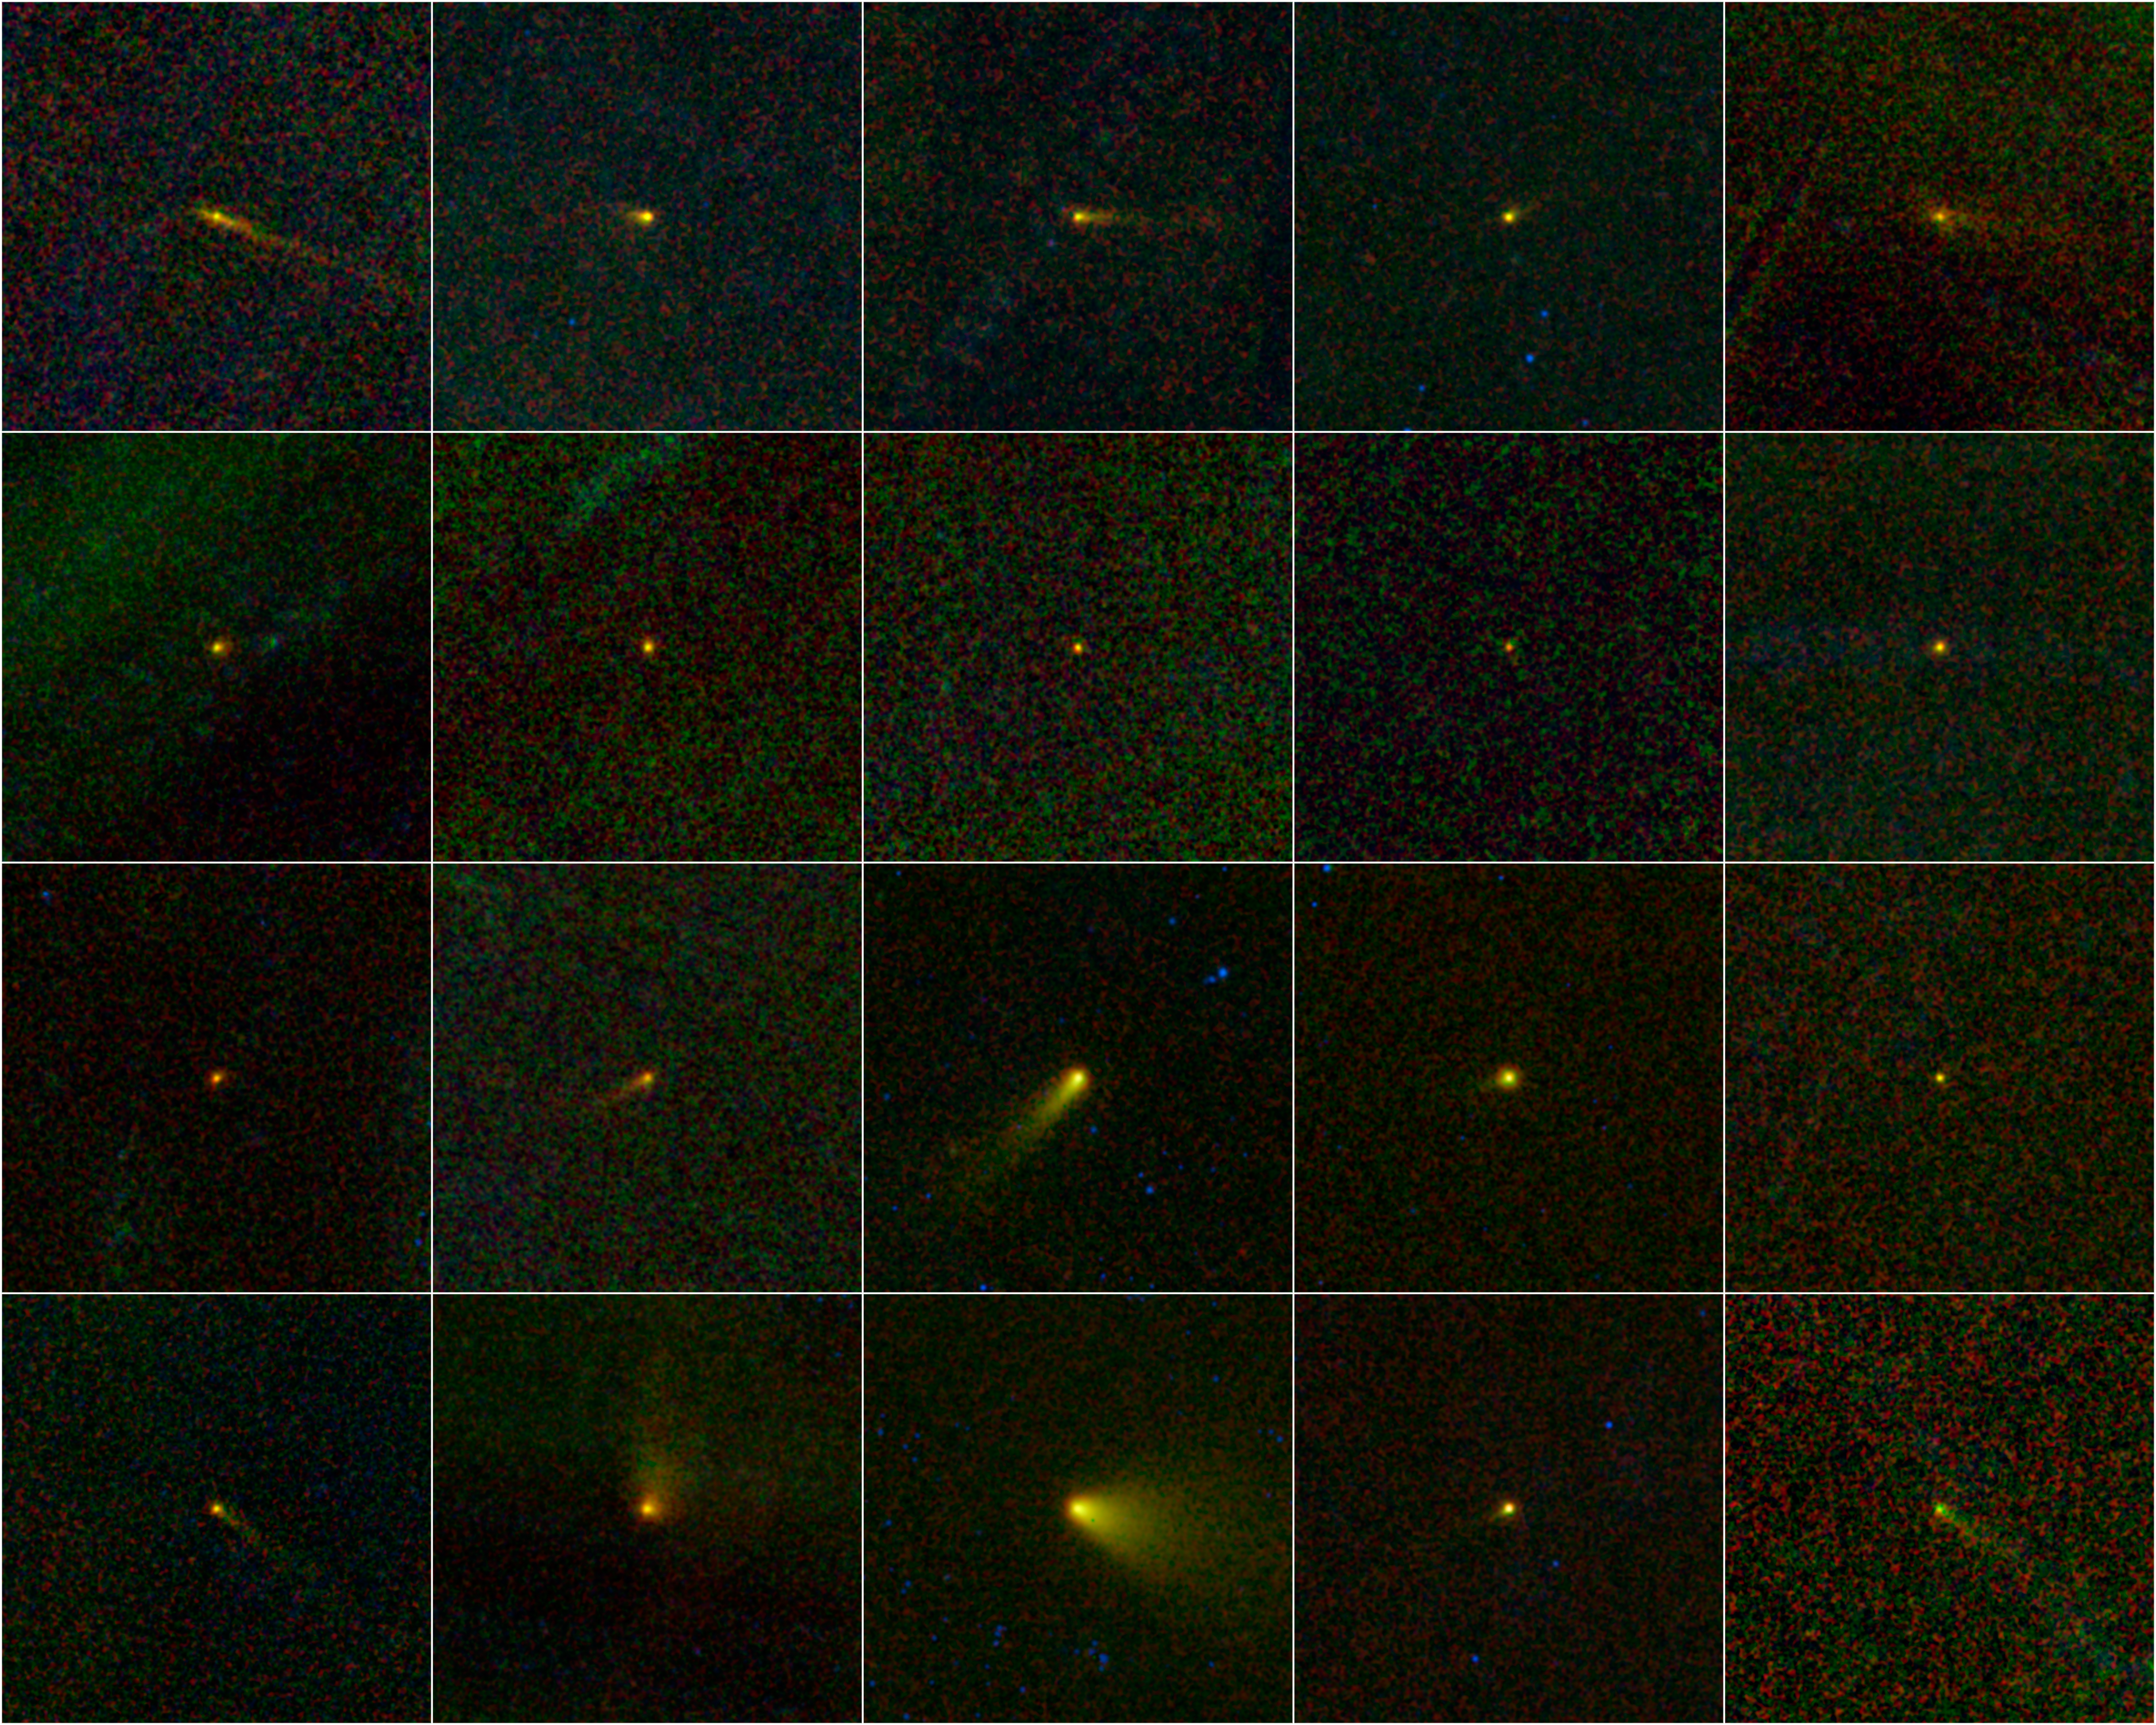

Comets WISE — A Family Portrait

During its one-year mission, NASA’s Wide-field Infrared Survey Explorer, or WISE, mapped the entire sky in infrared light. Among the multitudes of astronomical bodies that have been discovered by the NEOWISE portion of the WISE mission are 20 comets.

This collage shows those 20 new comets all together in a kind of family portrait. Most of the comets are named WISE. In three cases, the comet does not bear the name WISE because the object was known before to be an asteroid. The WISE observations revealed their true nature. These objects did not turn out to be stony and/or metallic space rocks as is the case for asteroids. Instead, they were shown to be comets — snowy dust balls with clouds of dust and gas surrounding them.

When most people think of comets, they think of the popular images of Halley’s Comet or Comet Hale-Bopp, with bright, enormous tails. A comet tail forms as the object travels closer to the sun. The ices in the comet are heated and become a gas, escaping the surface of the comet and lifting dust particles away as well. This fuzzy cloud around the comet nucleus is called a coma. As a comet gets closer and closer to the sun, the solar wind and sunlight push the coma away, forming the long tail.

Comets are named by the International Astronomical Union’s Minor Planet Center, and the names indicate the circumstances of discovery. The designations of the comets in the collage, from left to right, top to bottom are: 237P/LINEAR (2002 LN13), 233P/La Sagra (2009 WJ50), P/2009 WX51 (Catalina), P/2010 B2 (WISE), P/2010 D1 (WISE), P/2010 D2 (WISE), C/2010 D3 (WISE), C/2010 D4 (WISE), C/2010 DG56 (WISE), C/2010 E3 (WISE), C/2010 FB87 (WISE-Garradd), C/2010 G3 (WISE), C/2010 J4 (WISE), P/2010 K2 (WISE), C/2010 KW7 (WISE), 245P/WISE (2010 L1), C/2010 L4 (WISE), C/2010 L5 (WISE), P/2010 N1 (WISE), and P/2010 P4 (WISE).

The fuzzy background in each picture is due to random fluctuations in infrared light, primarily from dust in our own solar system. Stars cannot be seen because they are subtracted out during the process of combining multiple WISE pictures together to make this view centered on the moving comets.

The colors in the pictures are representational. Infrared light of 4.6, 12 and 22 microns is colored blue, green and red, respectively. The light emitted from comets in infrared is due to their temperatures, so the cooler objects appear to have more red, while warmer objects will appear more bluish.

Credit: NASA/JPL-Caltech/UCLA